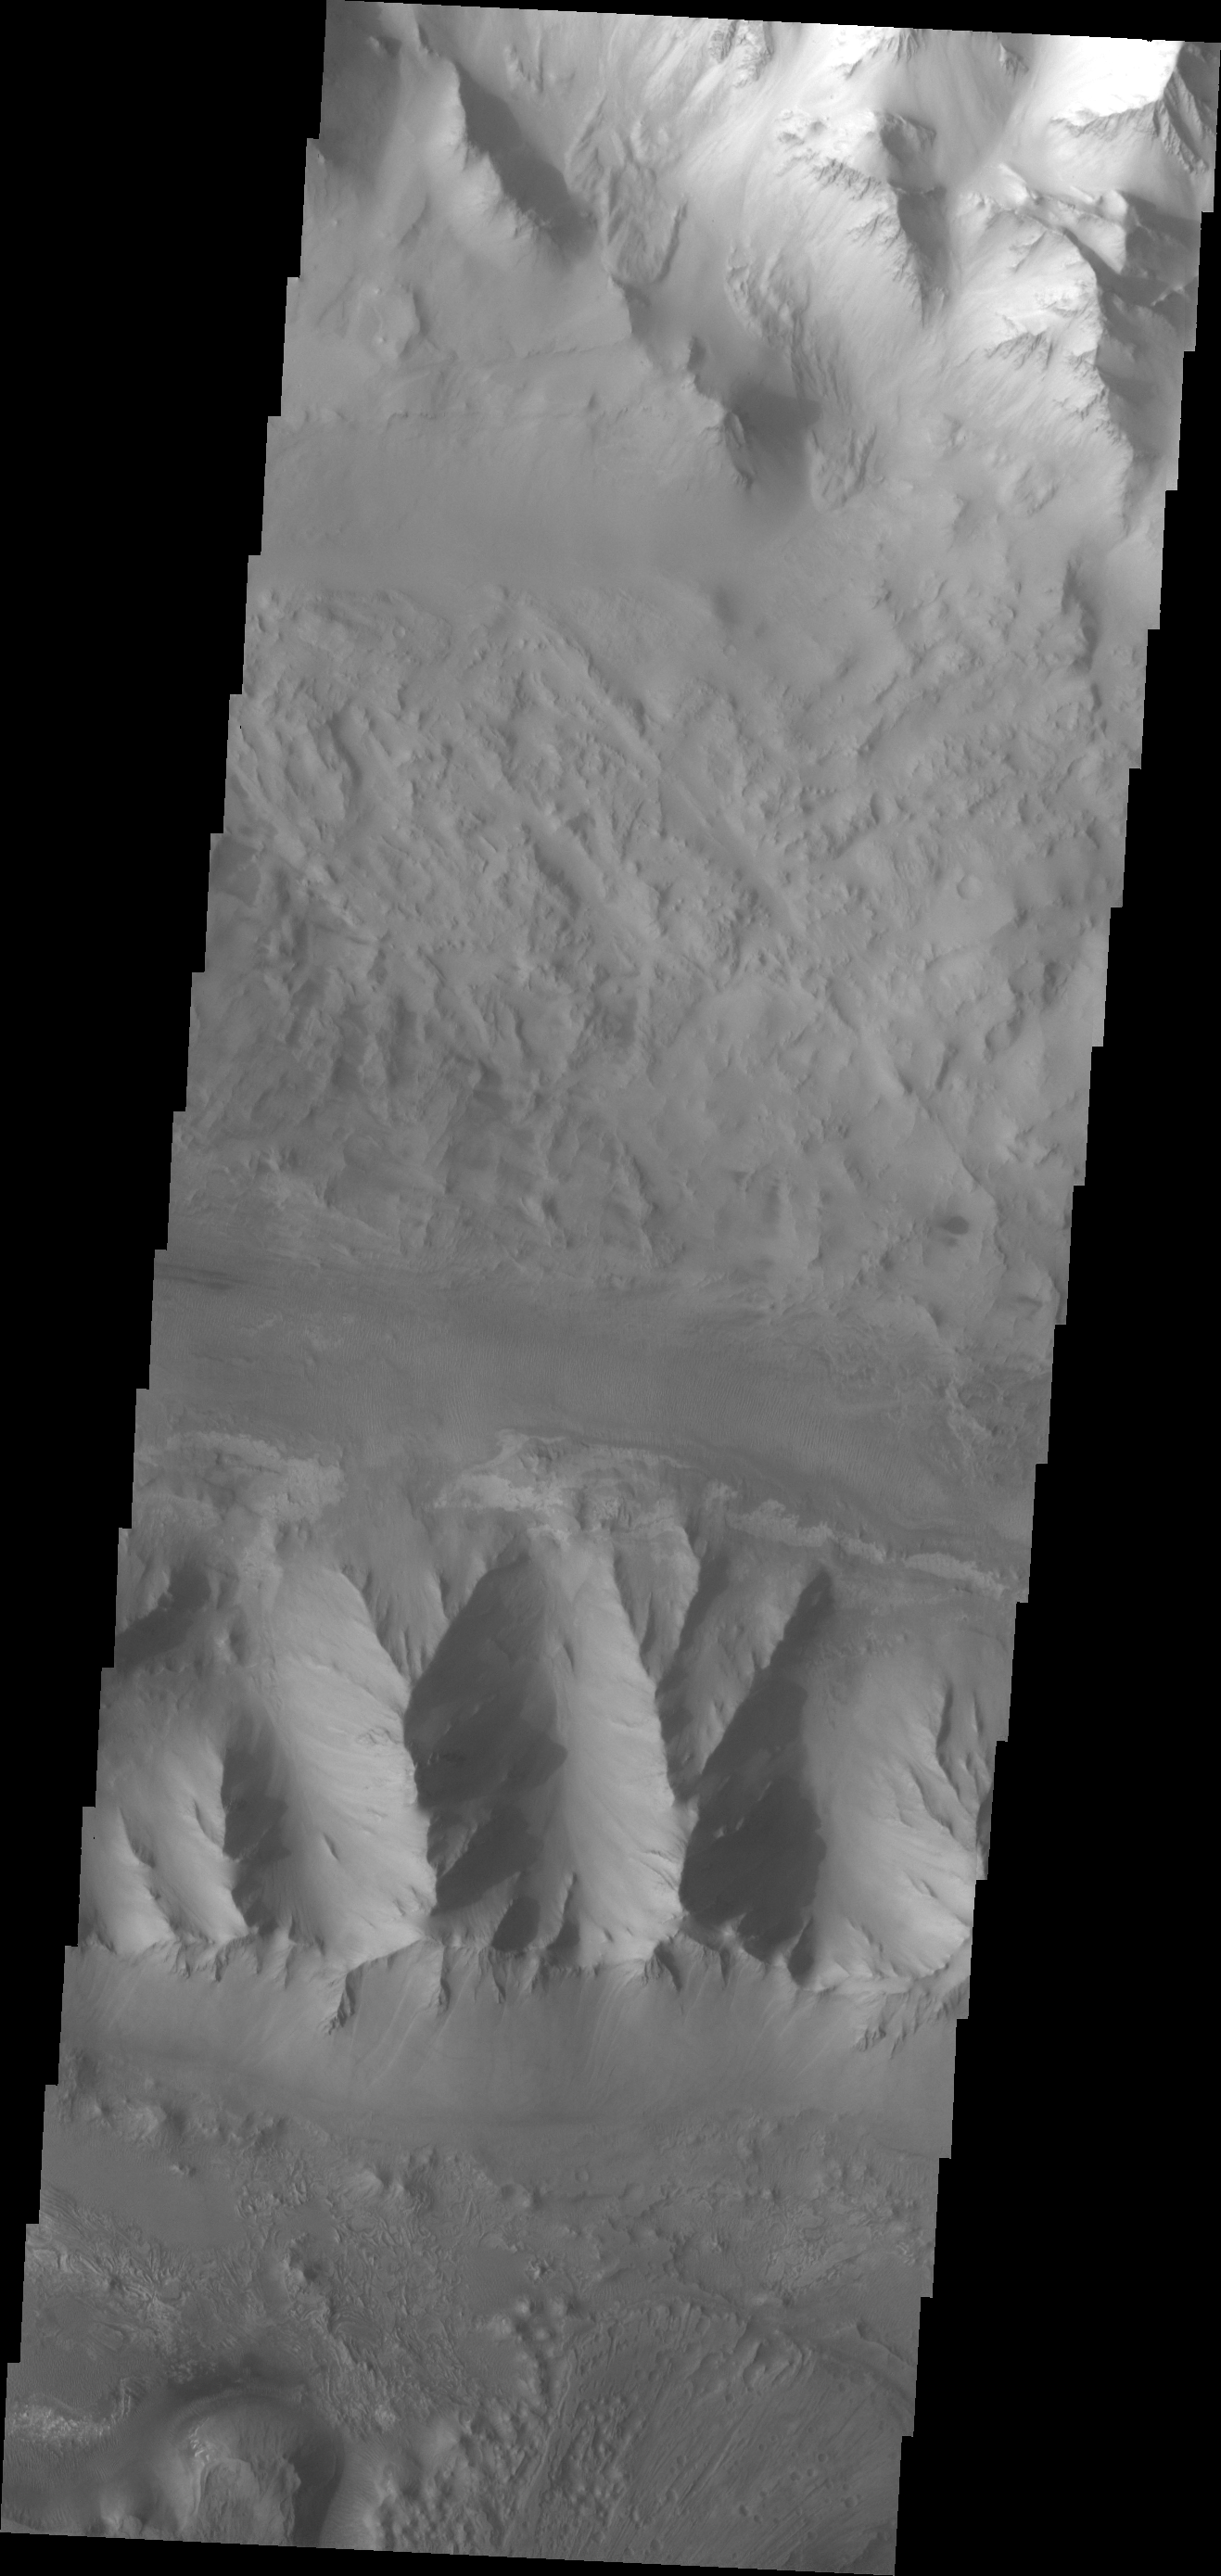

Investigating Mars: Ius Chasma

Moving into the central part of Ius Chasma, the canyon profile changes. What started as a large graben south of the main chasma wall, has widened to create a central high ridge separating the chasm into two parallel sections. This interior ridge is called Geryon Montes. The northern canyon wall is at the top of the image, including several tongue shaped landslide deposits. The floor has been covered in deposits that may include landslide material and later materials such as air fall particles like dust and water lain layered deposits. The Geryon Montes are in the lower 1/3 of the image. Just to the top of the Montes are materials with different “colors”. These are part of the layered materials inside the canyon. At the very bottom of the image a highly eroded landslide deposit exists. The materials on this side of Geryon Montes are at a higher elevation than the floor on the opposite side. The unusual texture of the canyon floor also points to layered materials that may have been laid down in standing water.

A landslide is a failure of slope due to gravity. They initiate due to several reasons. A lower layer of poorly cemented/resistant material may have been eroded, undermining the wall above which then collapses; earth quake seismic waves can cause the slope to collapse; and even an impact event near the canyon wall can cause collapse. As millions of tons of material fall and slide down slope a scalloped cavity forms at the upper part where the slope failure occurred. At the material speeds downhill it will pick up more of the underlying slope, increasing the volume of material entrained into the landslide. Whereas some landslides spread across the canyon floor forming lobate deposits, very large volume slope failures will completely fill the canyon floor in a large complex region of chaotic blocks.

Ius Chasma is at the western end of Valles Marineris, south of Tithonium Chasma. Valles Marineris is over 4000 kilometers long, wider than the United States. Ius Chasma is almost 850 kilometers long (528 miles), 120 kilometers wide and over 8 kilometers deep. In comparison, the Grand Canyon in Arizona is about 175 kilometers long, 30 kilometers wide, and only 2 kilometers deep. The canyons of Valles Marineris were formed by extensive fracturing and pulling apart of the crust during the uplift of the vast Tharsis plateau. Landslides have enlarged the canyon walls and created deposits on the canyon floor. Weathering of the surface and influx of dust and sand have modified the canyon floor, both creating and modifying layered materials. There are many features that indicate flowing and standing water played a part in the chasma formation.

The Odyssey spacecraft has spent over 15 years in orbit around Mars, circling the planet more than 71,000 times. It holds the record for longest working spacecraft at Mars. THEMIS, the IR/VIS camera system, has collected data for the entire mission and provides images covering all seasons and lighting conditions. Over the years many features of interest have received repeated imaging, building up a suite of images covering the entire feature. From the deepest chasma to the tallest volcano, individual dunes inside craters and dune fields that encircle the north pole, channels carved by water and lava, and a variety of other feature, THEMIS has imaged them all. For the next several months the image of the day will focus on the Tharsis volcanoes, the various chasmata of Valles Marineris, and the major dunes fields. We hope you enjoy these images!

Credit: NASA/JPL-Caltech/ASU